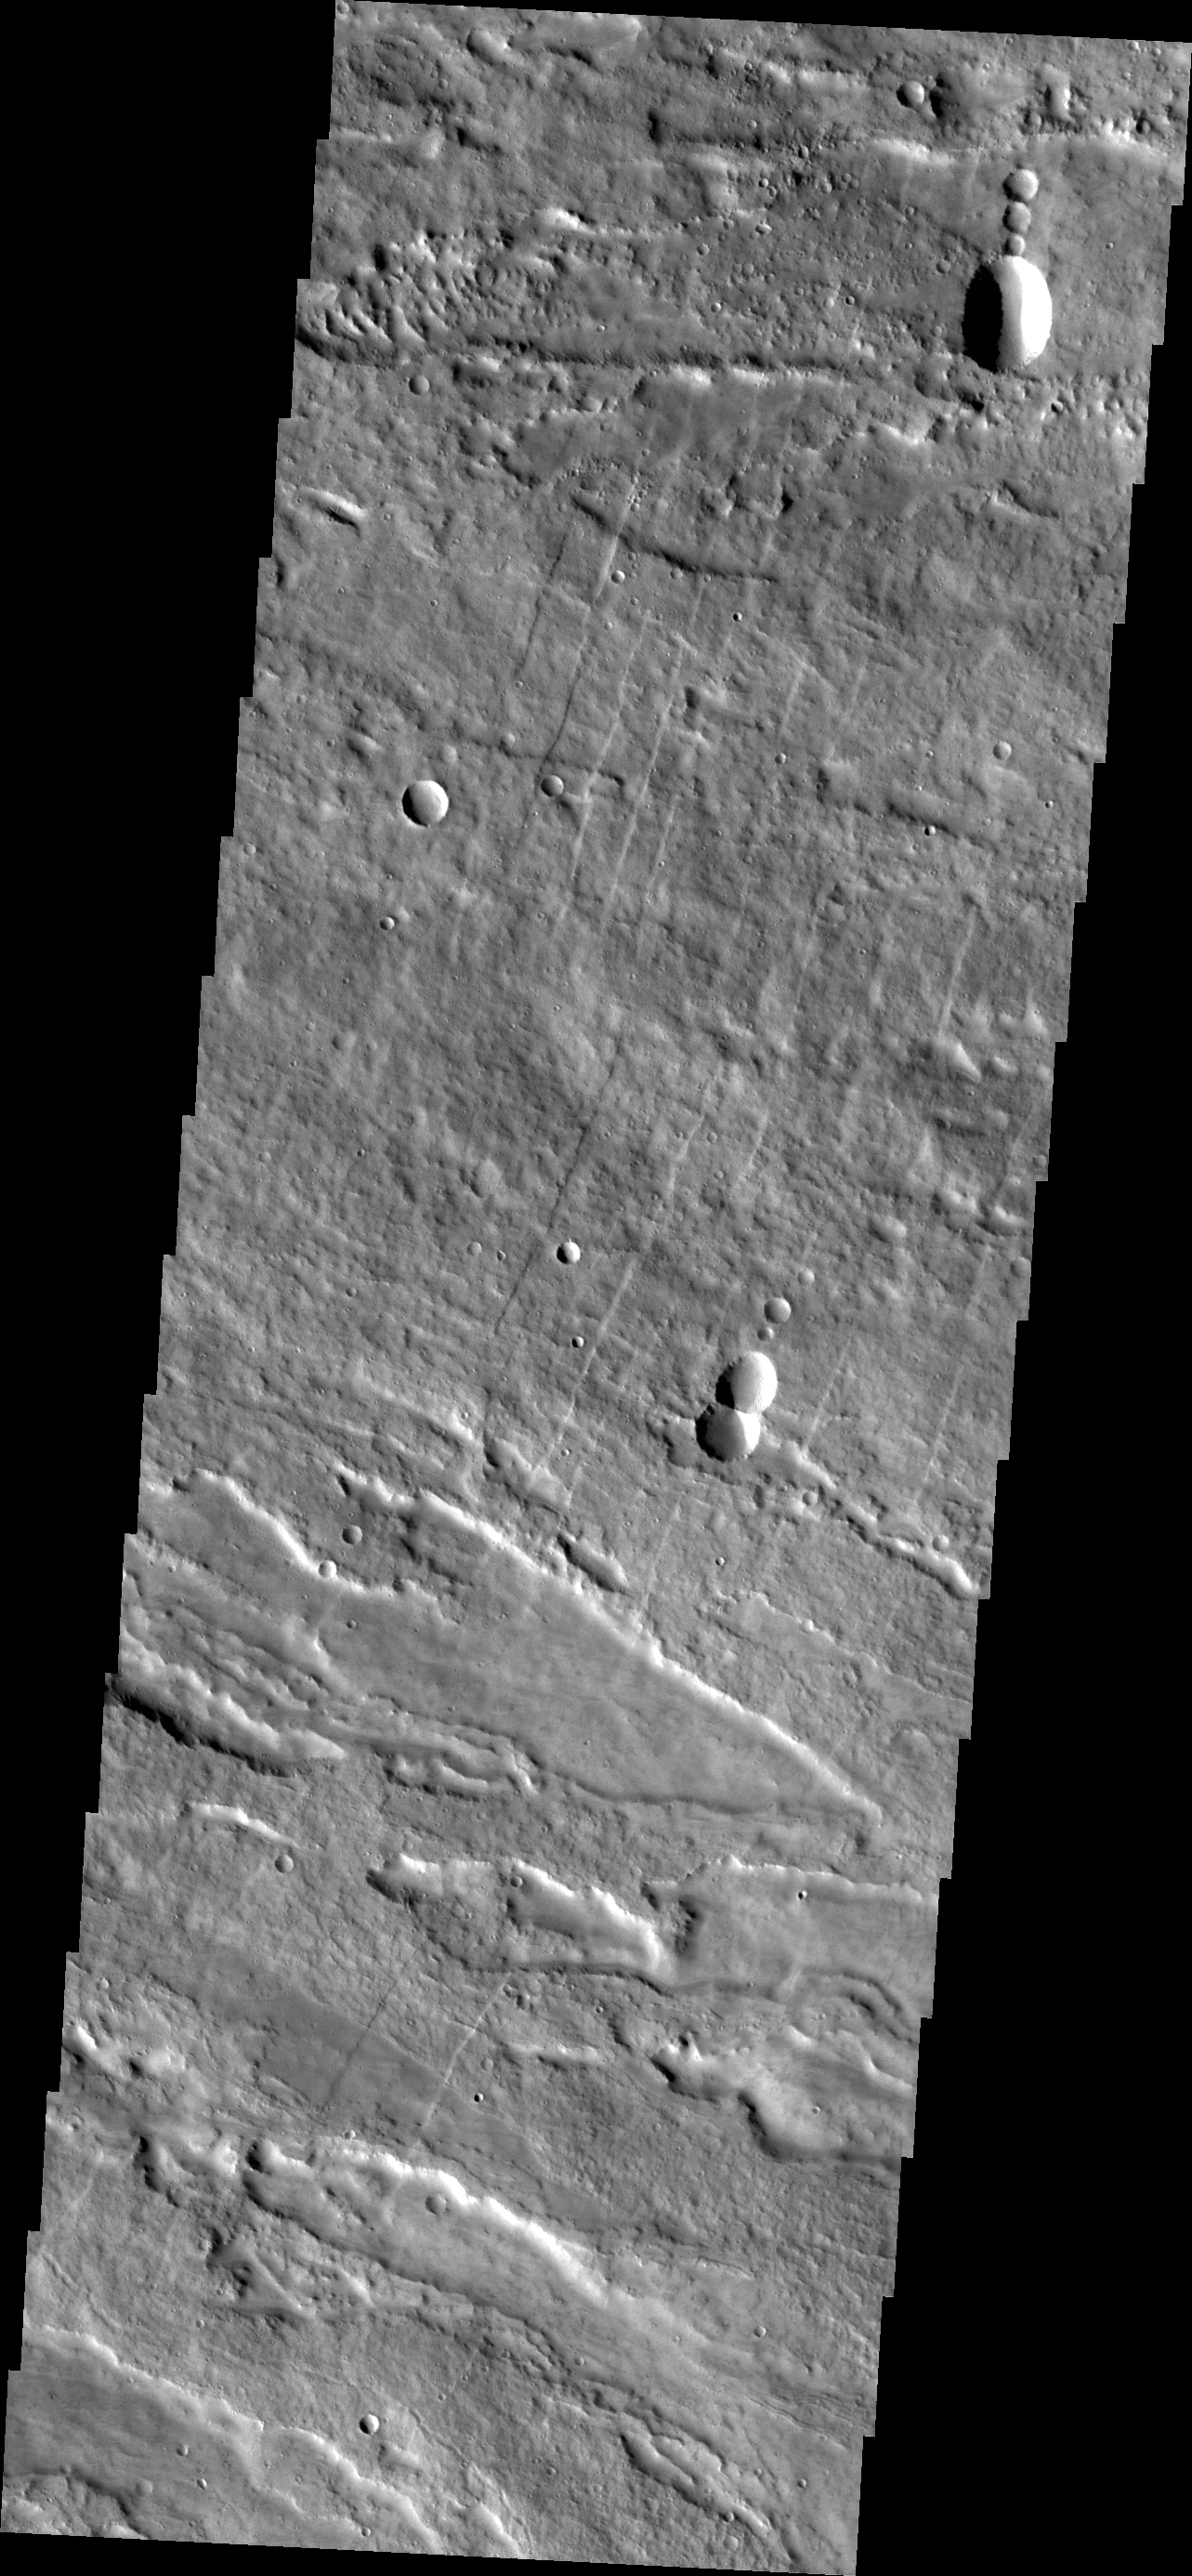

Arsia Mons

This VIS image shows the eastern flank of Arsia Mons midway between the summit of the volcano and the surrounding plains. Note the small linear fractures which trend towards the top of the image; these fractures encircle the volcano.

Credit: NASA/JPL-Caltech/ASU